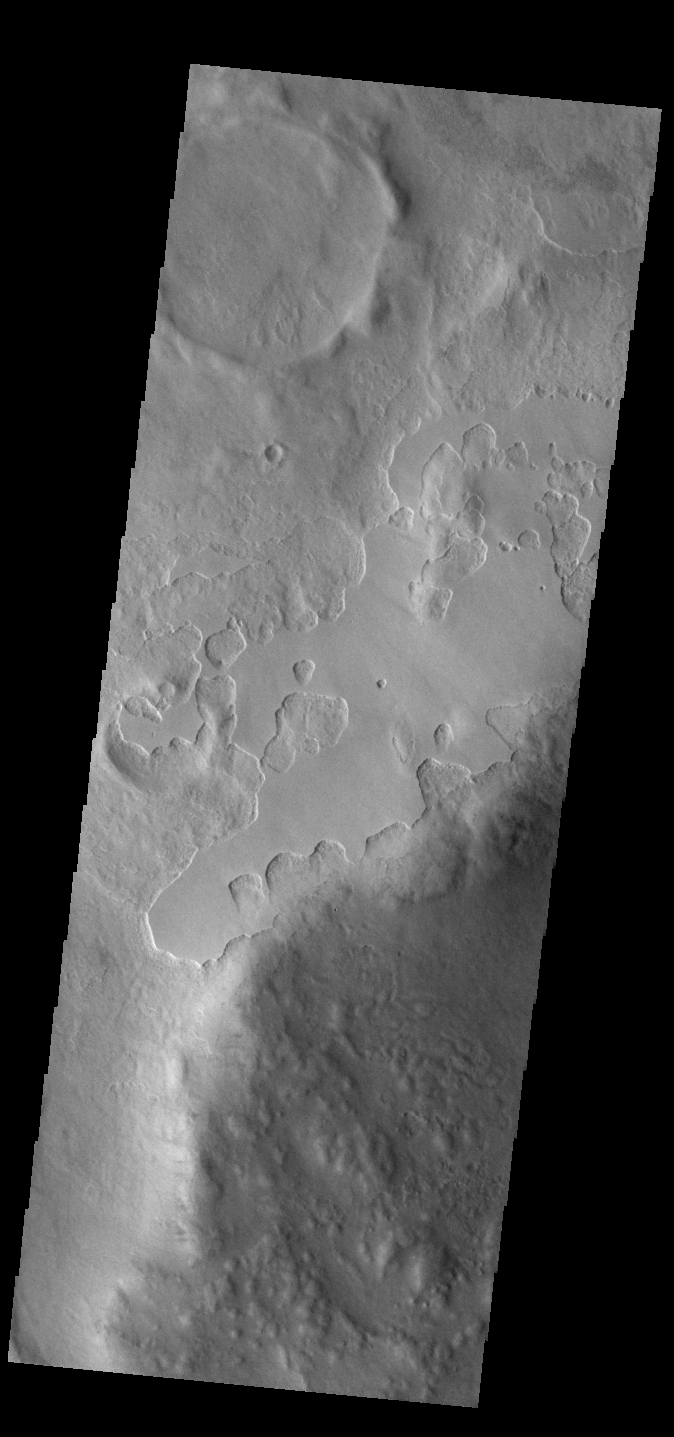

Peneus Patera

An unusual layer of smooth material covers the flanks of the volcano Peneus Patera just south of the Hellas Basin. Though smooth on its upper surface, the layer is pitted by a process of erosion that produces steep scarps facing the south pole and more gentle slopes in the direction of the equator. The style of erosion of the smooth layer suggests that ice of some form plays a role in shaping this terrain.

Credit: NASA/JPL-Caltech/ASU